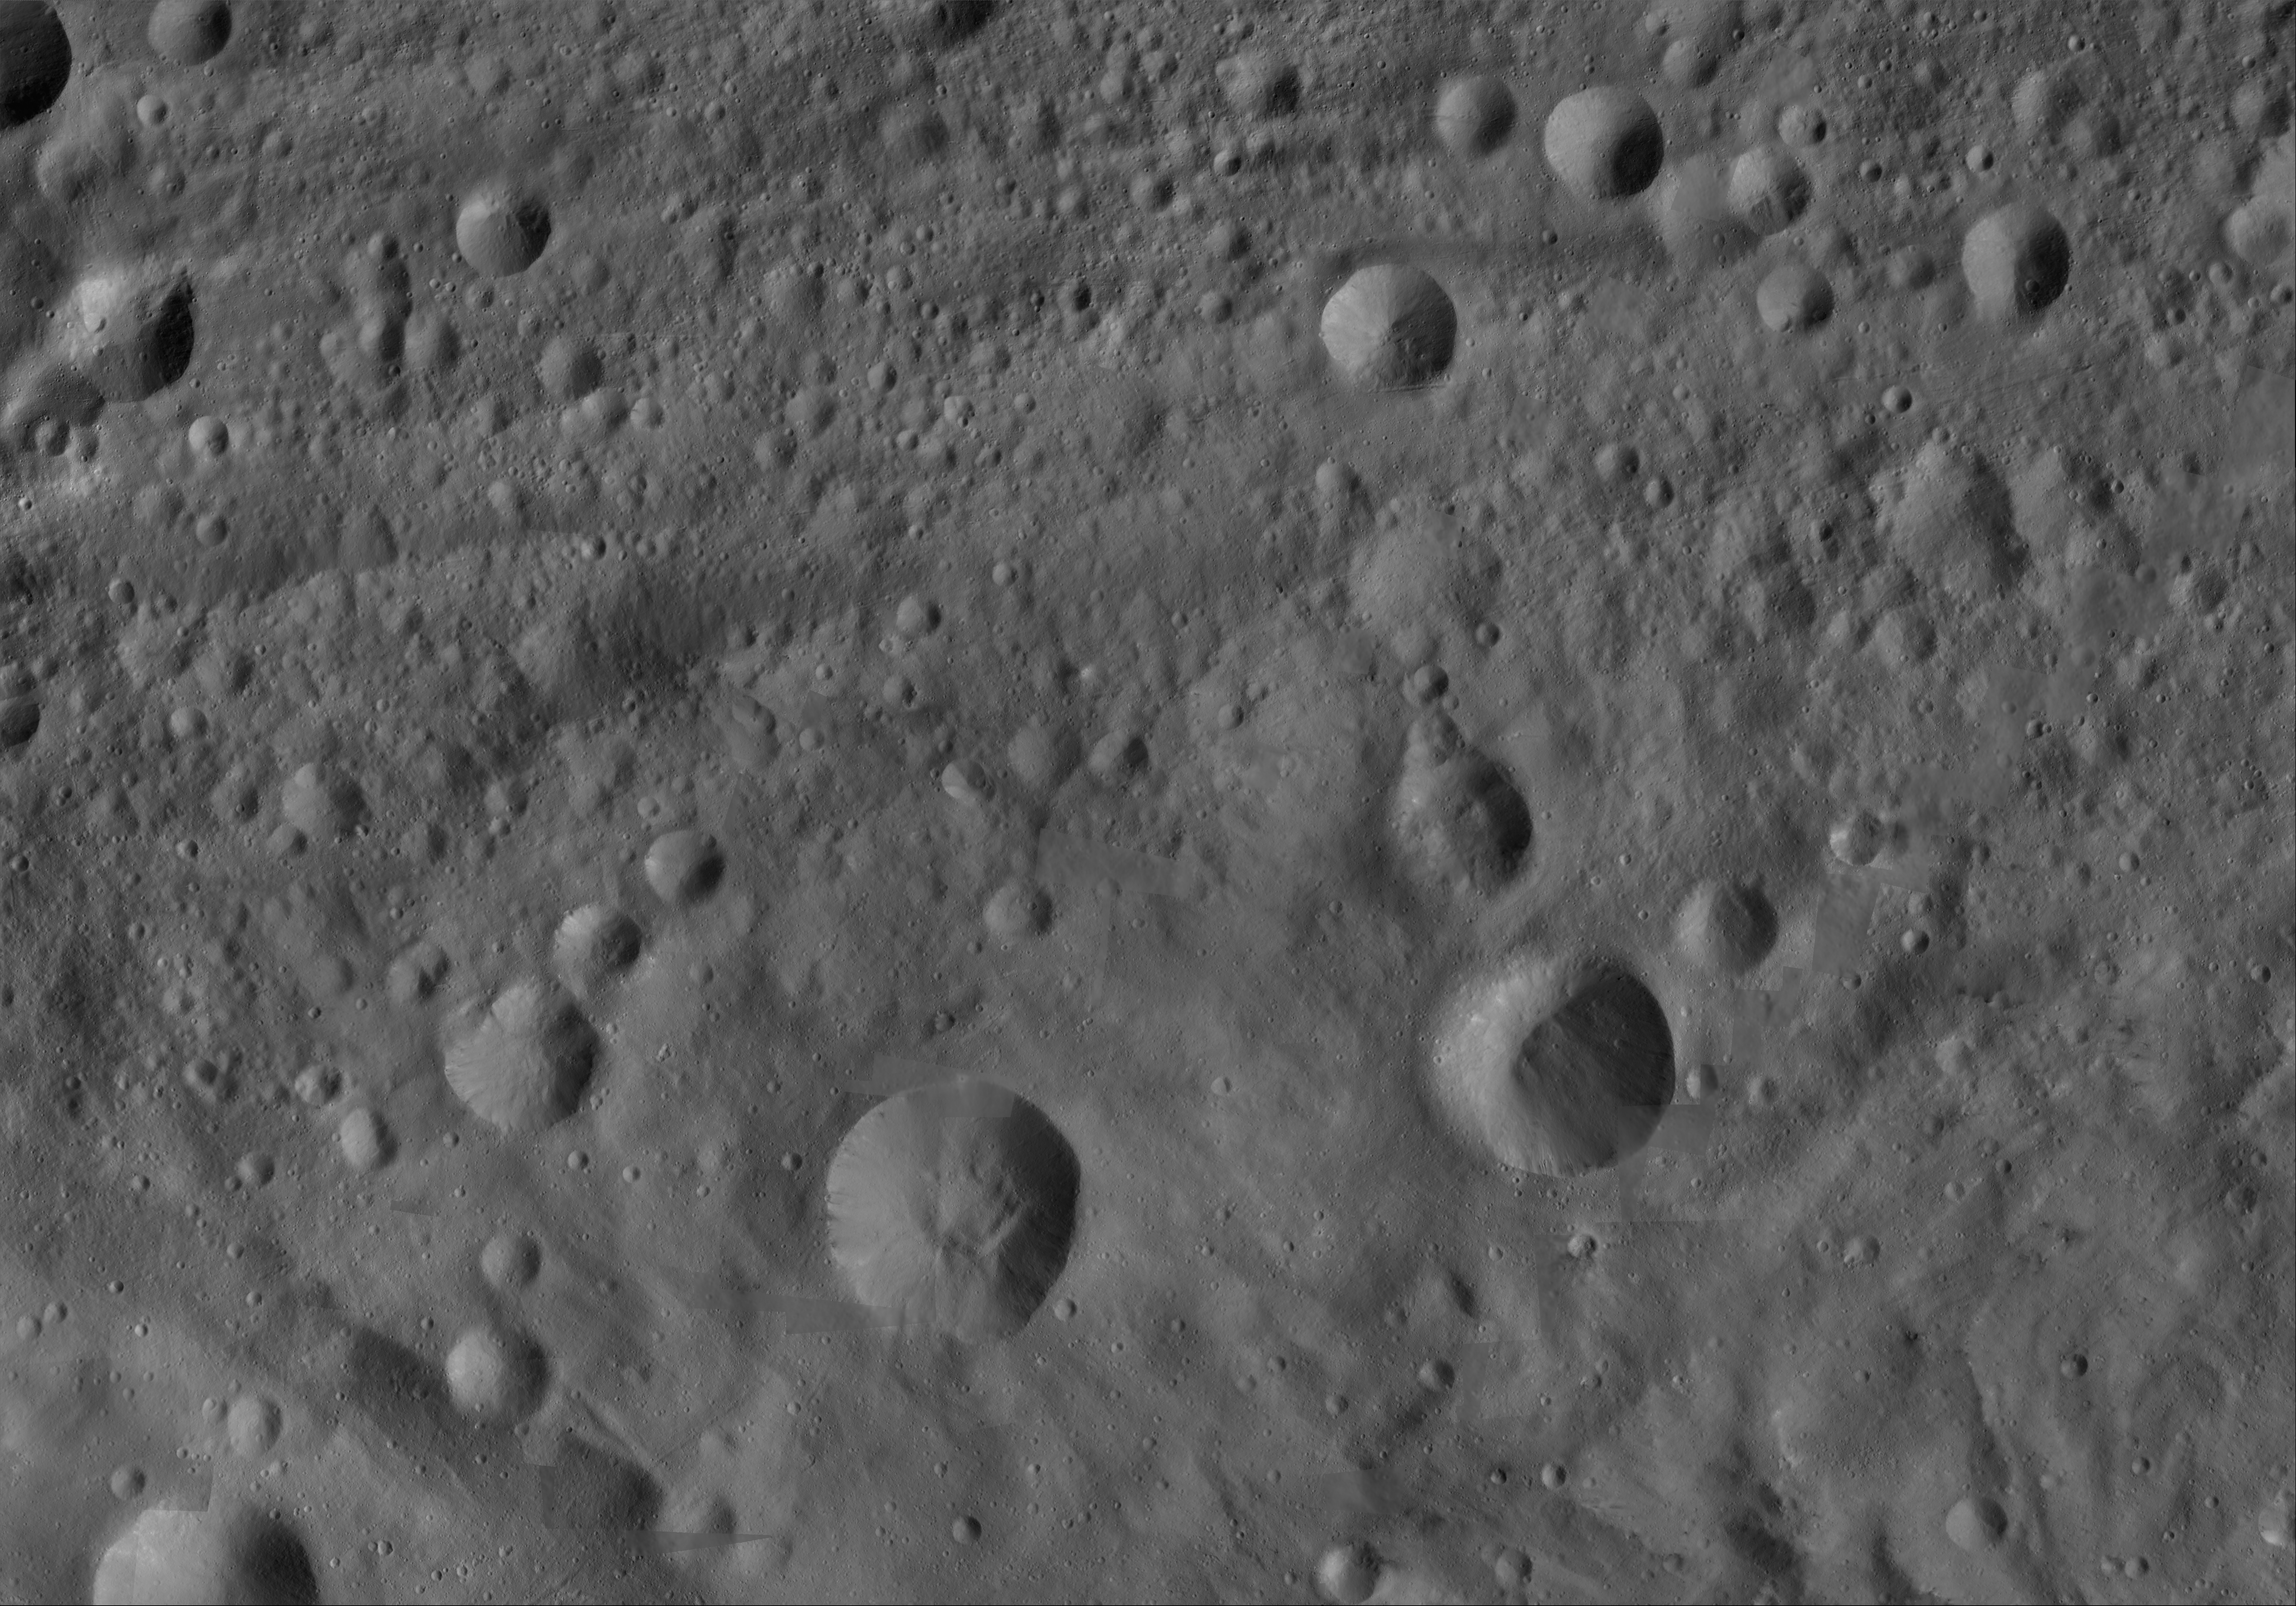

Serena AV-L-18

This image from the atlas of the giant asteroid Vesta was created from images taken as NASA’s Dawn mission flew around the object, also known as a protoplanet. The set of maps was created from mosaics of10,000 images from Dawn’s framing camera instrument, taken at a low altitude of about 130 miles (210 kilometers). This map is mostly at a scale about that of regional road touring maps, where every inch of map is equivalent to a little more than 3 miles of asteroid (one centimeter equals 2 kilometers).

The full atlas and full resolution file can be viewed at PIA17480. Also available is the Serena.

The Dawn mission to Vesta and Ceres is managed by NASA’s Jet Propulsion Laboratory, a division of the California Institute of Technology in Pasadena, for NASA’s Science Mission Directorate, Washington. The University of California, Los Angeles, is responsible for overall Dawn mission science. The Dawn framing cameras were developed and built under the leadership of the Max Planck Institute for Solar System Research, Katlenburg-Lindau, Germany, with significant contributions by DLR German Aerospace Center, Institute of Planetary Research, Berlin, and in coordination with the Institute of Computer and Communication Network Engineering, Braunschweig. The framing camera project is funded by the Max Planck Society, DLR and NASA.

Credit: NASA/JPL-Caltech/UCLA/MPS/DLR/IDA